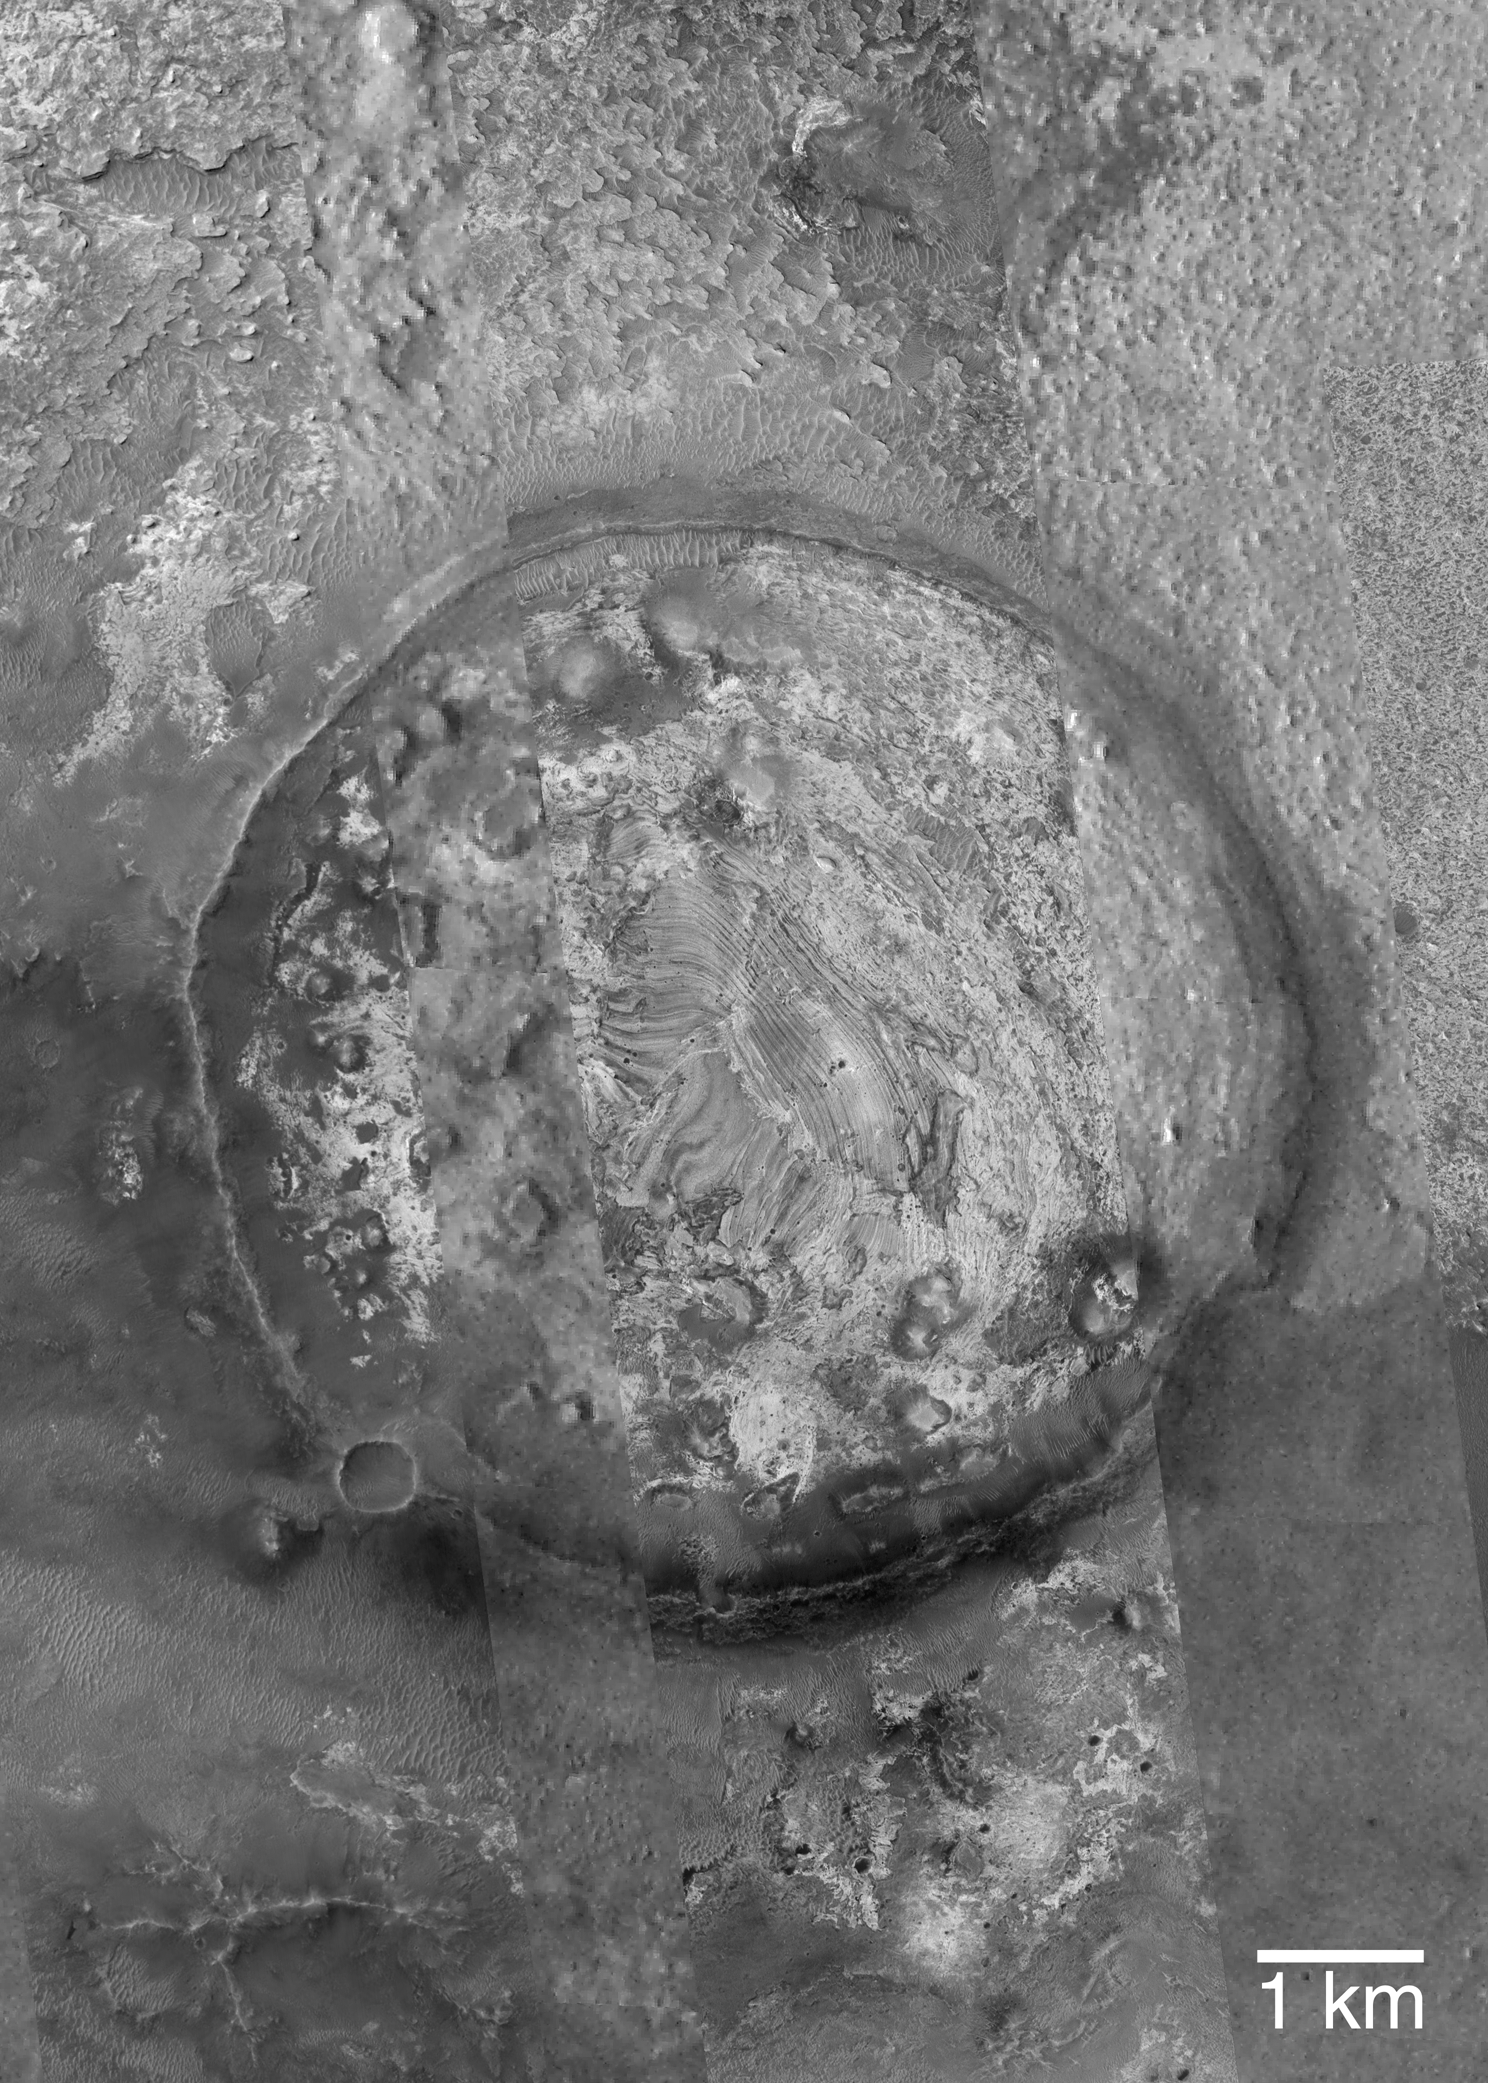

Filled and Exhumed Crater

6 October 2004

This picture is a mosaic of three Mars Global Surveyor (MGS) Mars Orbiter Camera (MOC) images (E14-01679, M21-00388, M10-02183) and a lower resolution Mars Odyssey THEMIS VIS image (V09499005), showing details in an exhumed meteor impact crater in eastern Sinus Meridiani. Layered sedimentary rocks are seen within the crater and on the terrain outside the crater. This crater was once completely filled and buried within the martian bedrock. It was most likely encased in rock that is older than the strata being explored by the Mars Exploration Rover (MER-B), Opportunity, several hundred kilometers west of this area. Erosion has brought the old crater back to the surface of Mars. This landform is located near 0.7°N, 352.7°W. The 1 km scale bar is about 0.62 miles long. Sunlight illuminates the images from the left.

Credit: NASA/JPL/Malin Space Science Systems